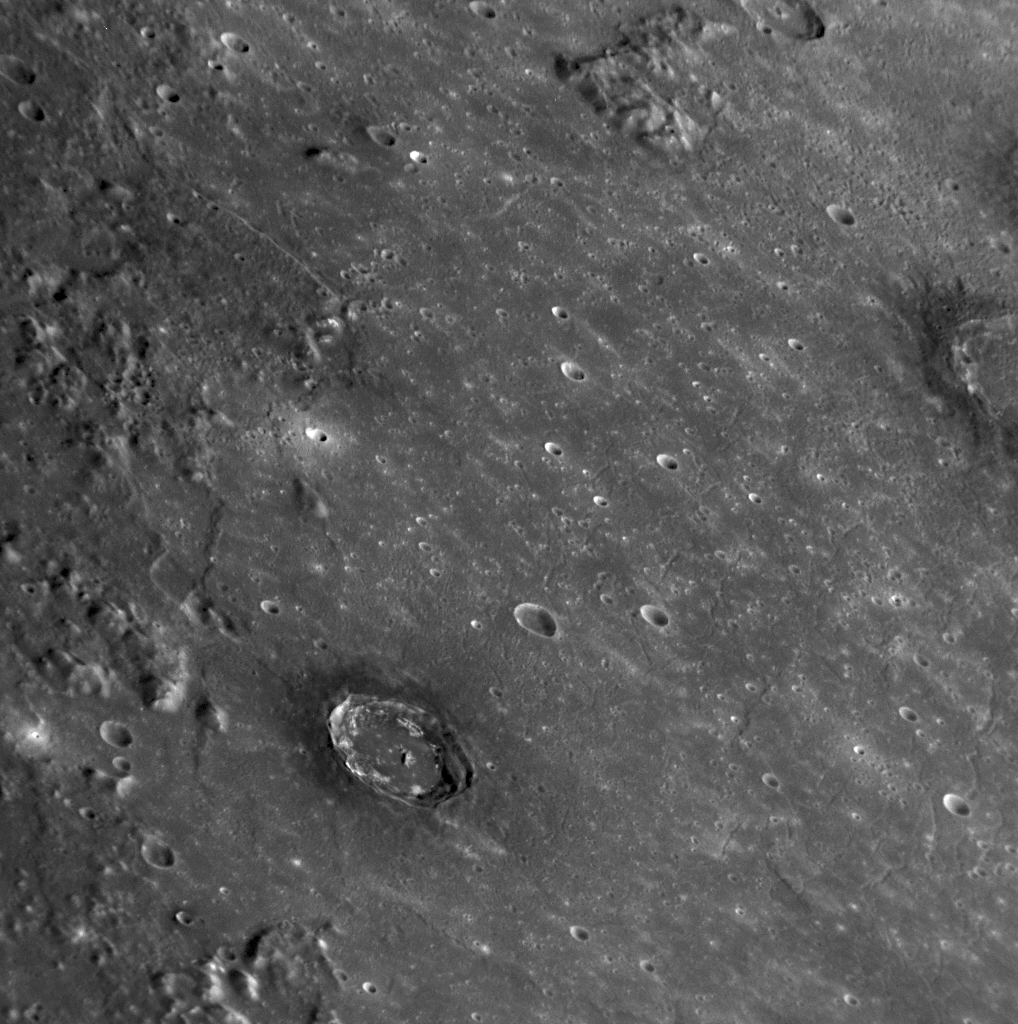

Say Aloha to Nawahi!

The crater surrounded by dark material located just below and to the left of the center of this NAC image is the newly named crater Nawahi (see PIA11762). The crater is named in honor of Joseph Kaho’oluhi Nawahiokalaniopuu, the 19th century native Hawaiian painter. Nawahi crater is located within the large Caloris impact basin (see PIA10383), and the hills and rugged terrain to the left of Nawahi in this image are part of the basin rim. The unusual dark material creating a halo around Nawahi makes this crater of special interest, as the dark material likely represents rocks with a different chemical and mineralogical composition than those of the neighboring surface. A portion of the newly named crater Munch is also visible on the upper right edge of this image. Munch is also rimmed by dark material. Other craters that expose dark materials include Atget, Neruda, and the newly named Poe.

Date Acquired: January 14, 2008
Image Mission Elapsed Time (MET): 108826682
Instrument: Narrow Angle Camera (NAC) of the Mercury Dual Imaging System (MDIS)
Resolution: 240 meters/pixel (0.15 miles/pixel)
Scale: Nawahi crater has a diameter of 34 kilometers (21 miles)
Spacecraft Altitude: 9,400 kilometers (5,800 miles)

These images are from MESSENGER, a NASA Discovery mission to conduct the first orbital study of the innermost planet, Mercury. For information regarding the use of images, see the MESSENGER image use policy.

Credit: NASA/Johns Hopkins University Applied Physics Laboratory/Carnegie Institution of Washington